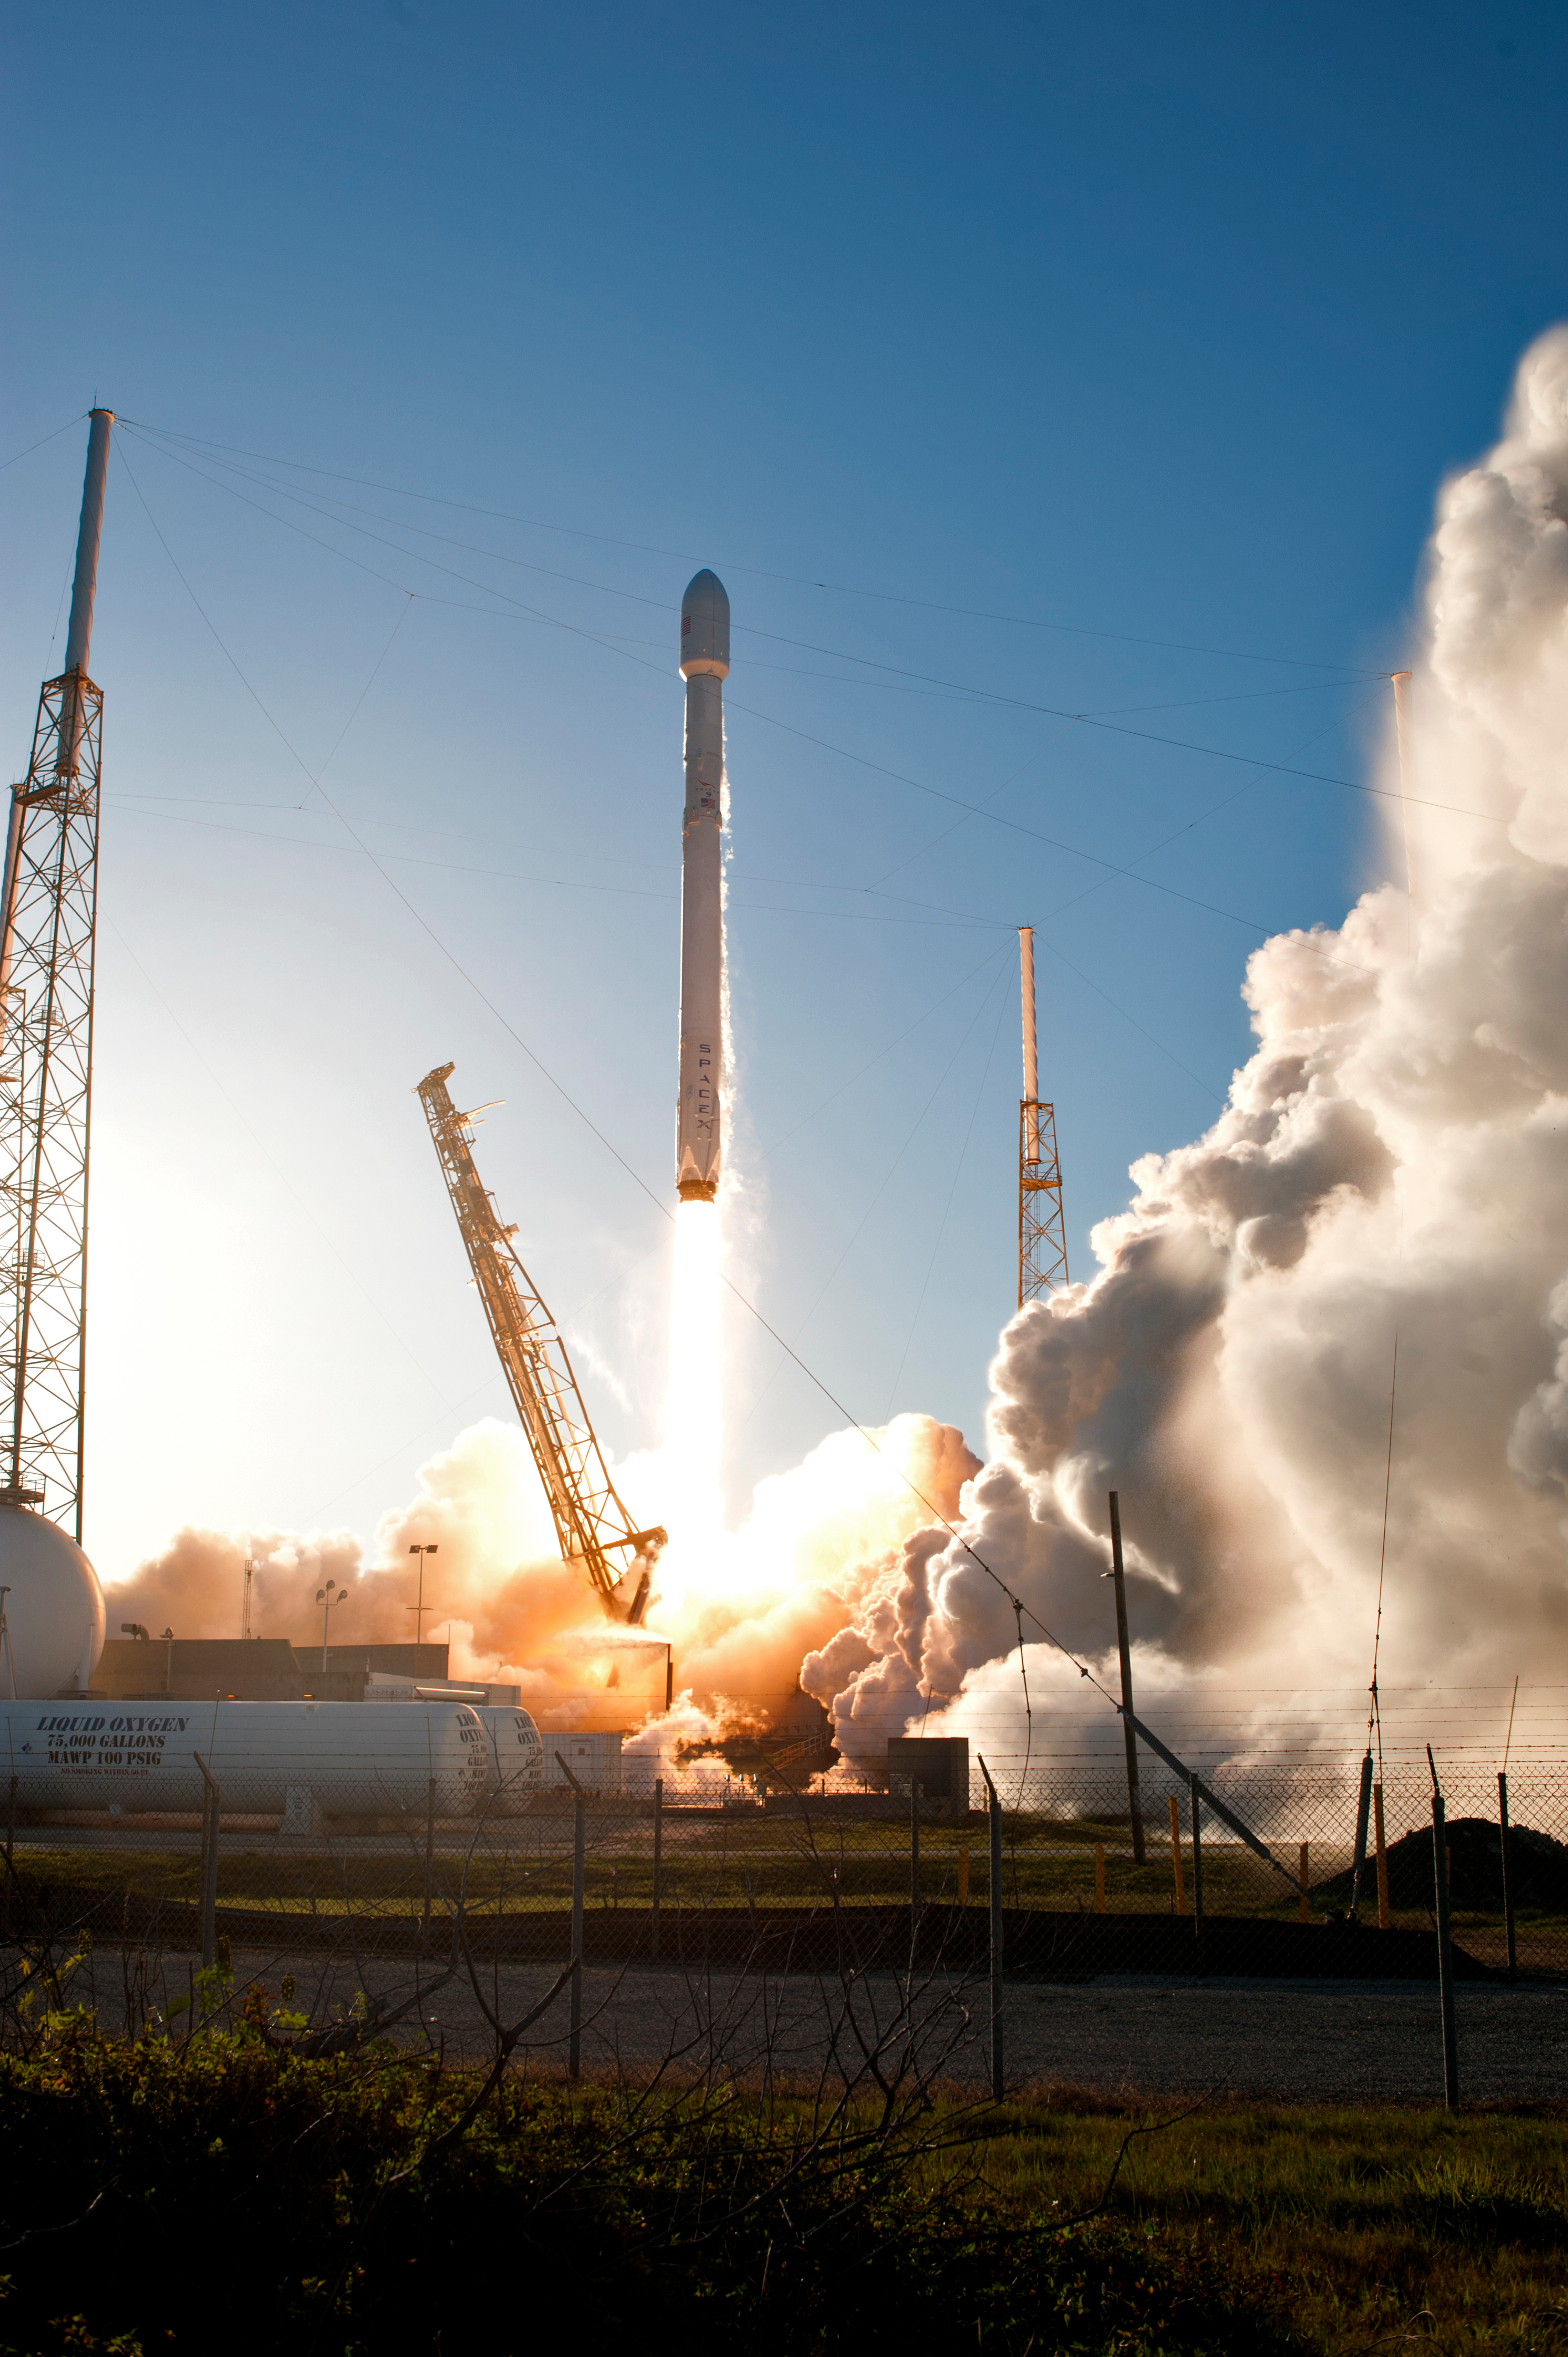

SpaceX TESS Liftoff

A SpaceX Falcon 9 rocket lifts off from Space Launch Complex 40 at Cape Canaveral Air Force Station in Florida, carrying NASA's Transiting Exoplanet Survey Satellite (TESS). Liftoff was at 6:51 p.m. EDT. TESS will search for planets outside of our solar system. The mission will find exoplanets that periodically block part of the light from their host stars, events called transits. The satellite will survey the nearest and brightest stars for two years to search for transiting exoplanets.

Credit: NASA/Tony Gray